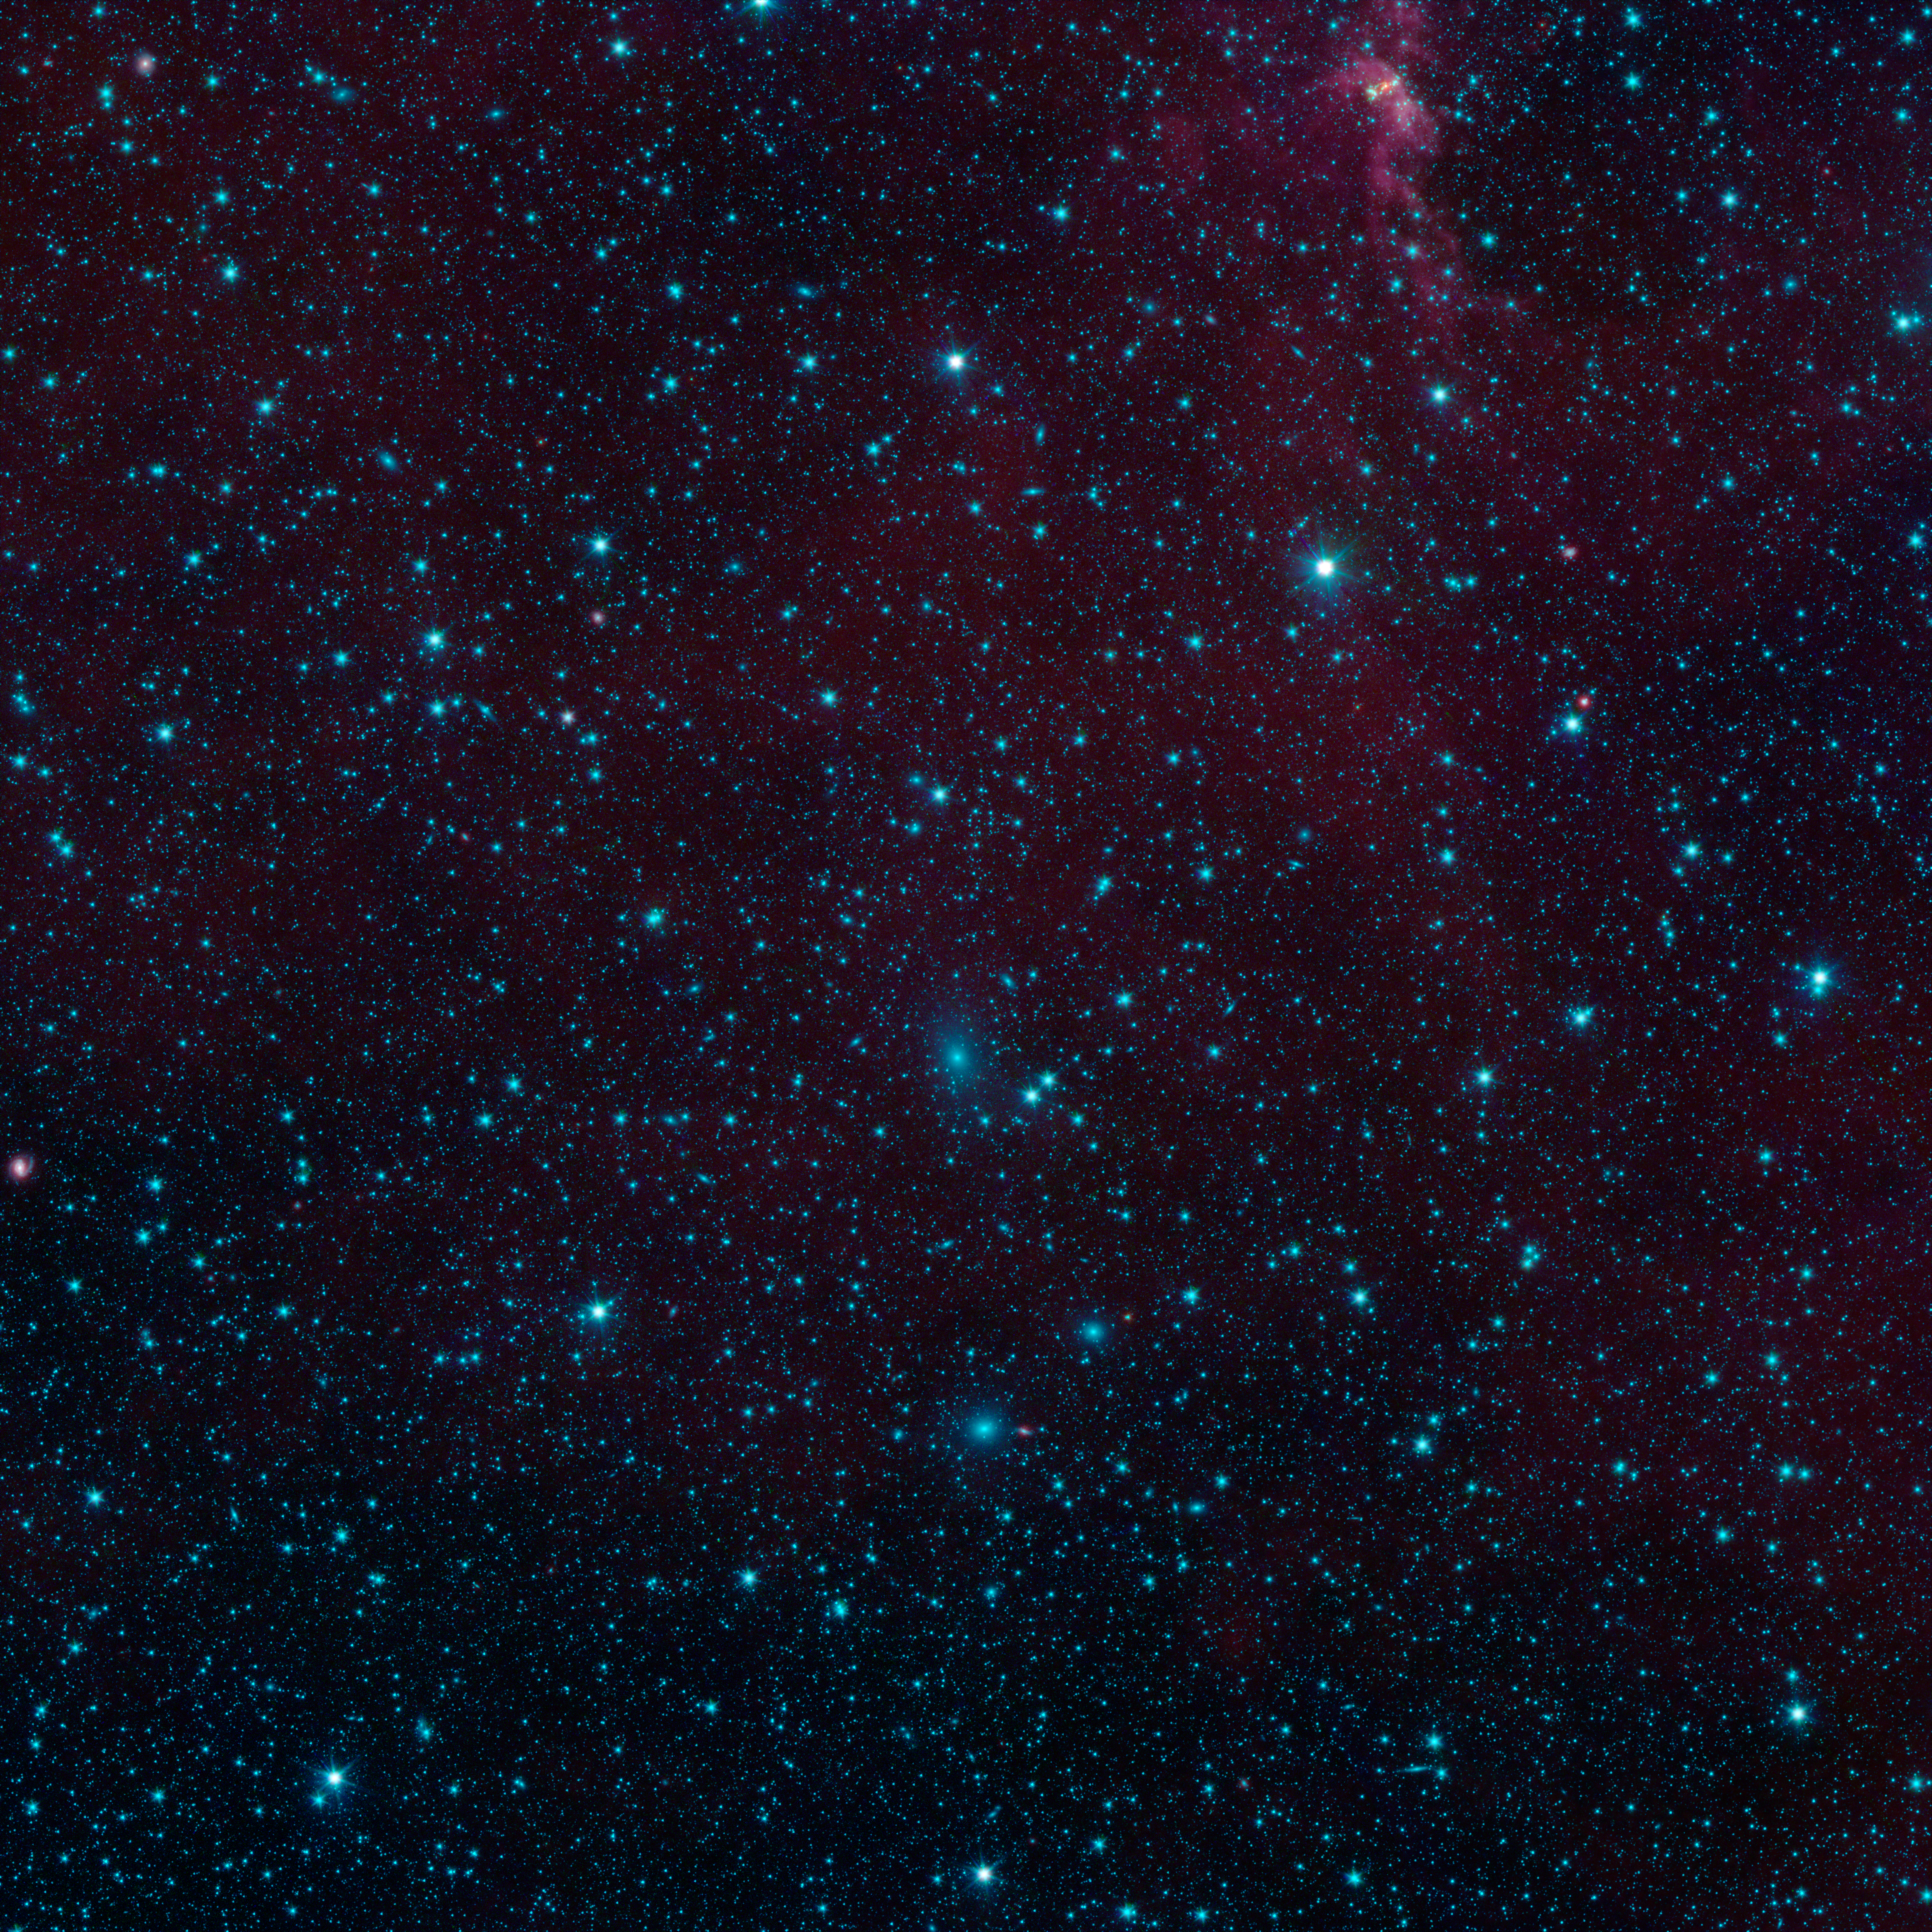

Galaxies in Hiding

Figure 1

There are nearly 200 galaxies within the marked circles in this image from NASA’s Spitzer Space Telescope. These are part of the Perseus-Pisces supercluster of galaxies located 250 million light-years away. Normally, galaxies beyond our Milky Way are hidden from view when they happen to fall behind the plane of our galaxy. This is due to foreground dust standing in the way.

Spitzer’s Galactic Legacy Infrared Mid-Plane Survey Extraordinaire 360, or Glimpse 360 project, is pointing Spitzer away from the galactic center, to complete a full 360-degree scan of the Milky Way plane. It has captures many images in the process, such as this one, revealing hidden objects.

NASA’s Jet Propulsion Laboratory, Pasadena, Calif., manages the Spitzer Space Telescope mission for NASA’s Science Mission Directorate, Washington. Science operations are conducted at the Spitzer Science Center at the California Institute of Technology in Pasadena. Data are archived at the Infrared Science Archive housed at the Infrared Processing and Analysis Center at Caltech. Caltech manages JPL for NASA.

Credit: NASA/JPL-Caltech/University of Wisconsin